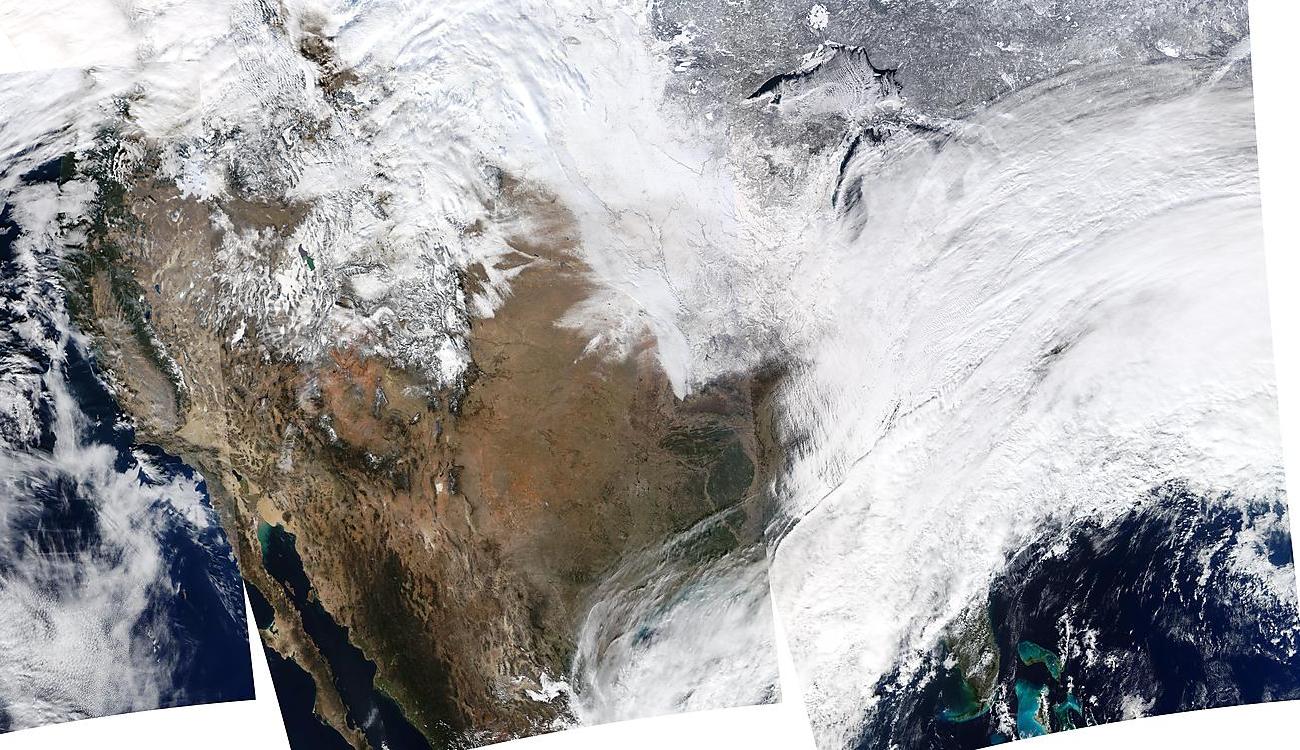

USA Composite Reveals Massive Winter Storm - January 02, 2014

On January 2, 2014, NASA’s Aqua satellite passed over the United States mutiple times showing winter weather, allowing the Moderate Resolution Imaging Spectroradiometer (MODIS) on board to capture this true-color image of a massive winter storm moving up the eastern seaboard. According to the National Weather Service the winter storm that impacted the Midwest and Northeast over the past couple of days is moving into the Atlantic Friday. Very cold temperatures and dangerous wind chills are moving in behind the system. The next storm is forming, and will bring blizzard conditions to the northern Plains Friday Night into Saturday. Extreme wind chills to -55 F are possible in the northern Plains this weekend.

Credit: NASA/GSFC/Aqua/MODIS